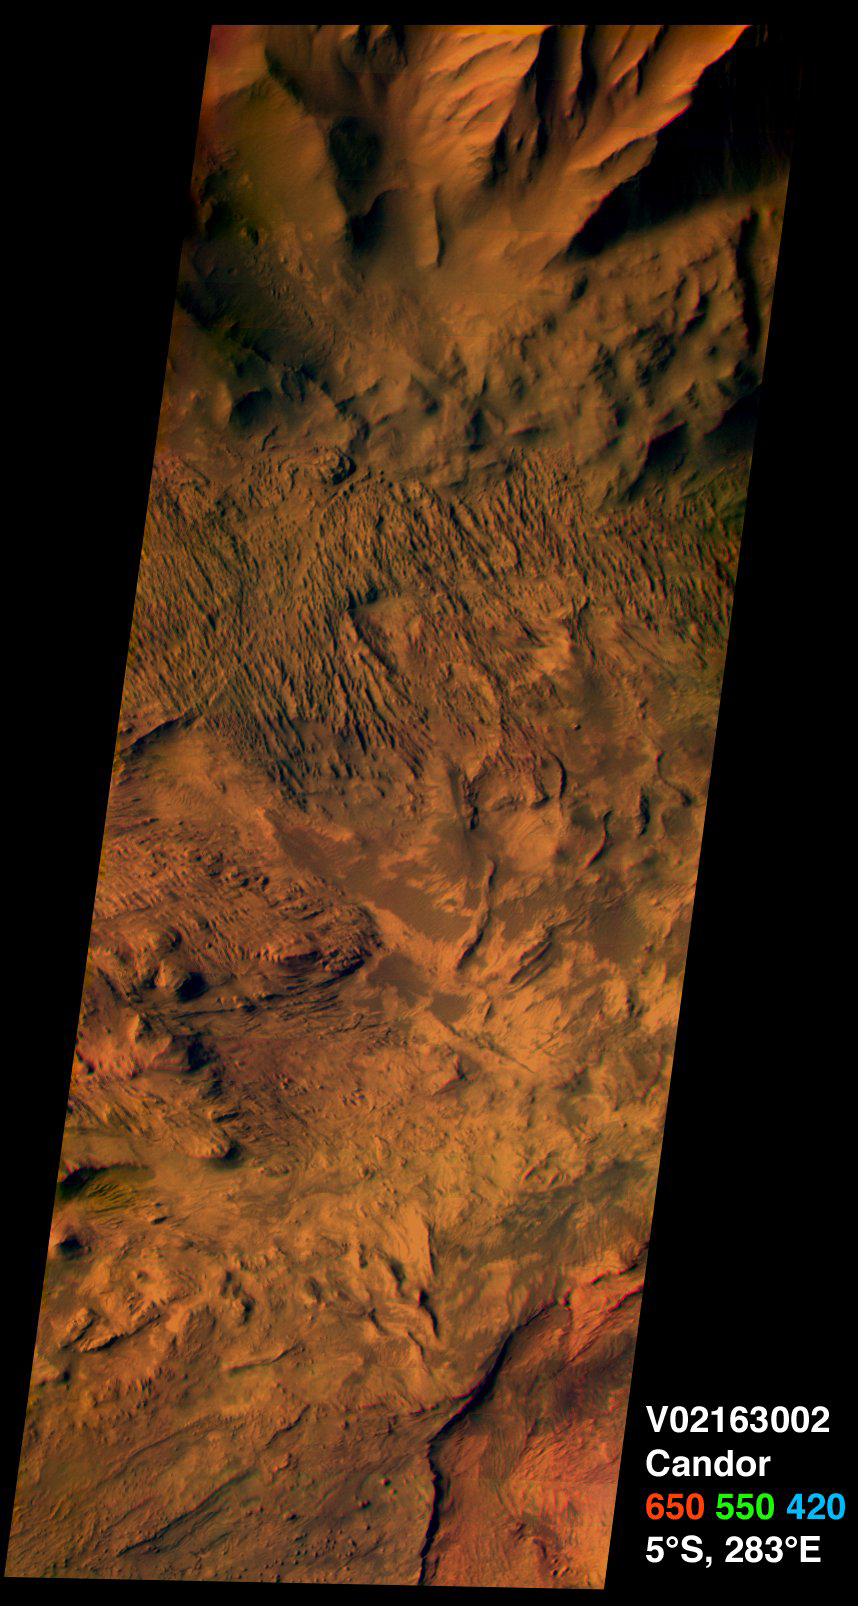

Candor Chasma on Mars, in Color

This image from the camera system on NASA. Mars Odyssey was acquired of Candor Chasma within Valles Marineris, centered near 5 degrees south latitude, 283 degrees east longitude. This visible color image shows the effects of erosion on a sequence of dramatically layered rocks. These layers were initially deposited within Candor Chasma and have subsequently been eroded by a variety of processes, including wind and down-slope motion due to gravity. Relatively dark materials appear to mantle some areas of the layered deposits; these dark materials are likely sand. Few impact craters of any size can be seen in this image, indicating that the erosion and transport of material is occurring at a relatively rapid rate, so that any craters that form are rapidly buried or eroded. This image was acquired using the thermal infrared imaging system.s visible bands 1 (centered at 420 nanometers), 2 (centered at 550 nanometers), and 3 (centered at 650 nanometers), and covers an area approximately 19 kilometers (12 miles) in width by 50 kilometers (50 miles) in length.

This and several other new color images can be obtained from the NASA Planetary Photojournal website.

Note: this THEMIS visual image has not been radiometrically nor geometrically calibrated for this preliminary release. An empirical correction has been performed to remove instrumental effects. A linear shift has been applied in the cross-track and down-track direction to approximate spacecraft and planetary motion. Fully calibrated and geometrically projected images will be released through the Planetary Data System in accordance with Project policies at a later time.

NASA’s Jet Propulsion Laboratory manages the 2001 Mars Odyssey mission for NASA’s Office of Space Science, Washington, D.C. The Thermal Emission Imaging System (THEMIS) was developed by Arizona State University, Tempe, in collaboration with Raytheon Santa Barbara Remote Sensing. The THEMIS investigation is led by Dr. Philip Christensen at Arizona State University. Lockheed Martin Astronautics, Denver, is the prime contractor for the Odyssey project, and developed and built the orbiter. Mission operations are conducted jointly from Lockheed Martin and from JPL, a division of the California Institute of Technology in Pasadena.

Credit: NASA/JPL/Arizona State University/Cornell